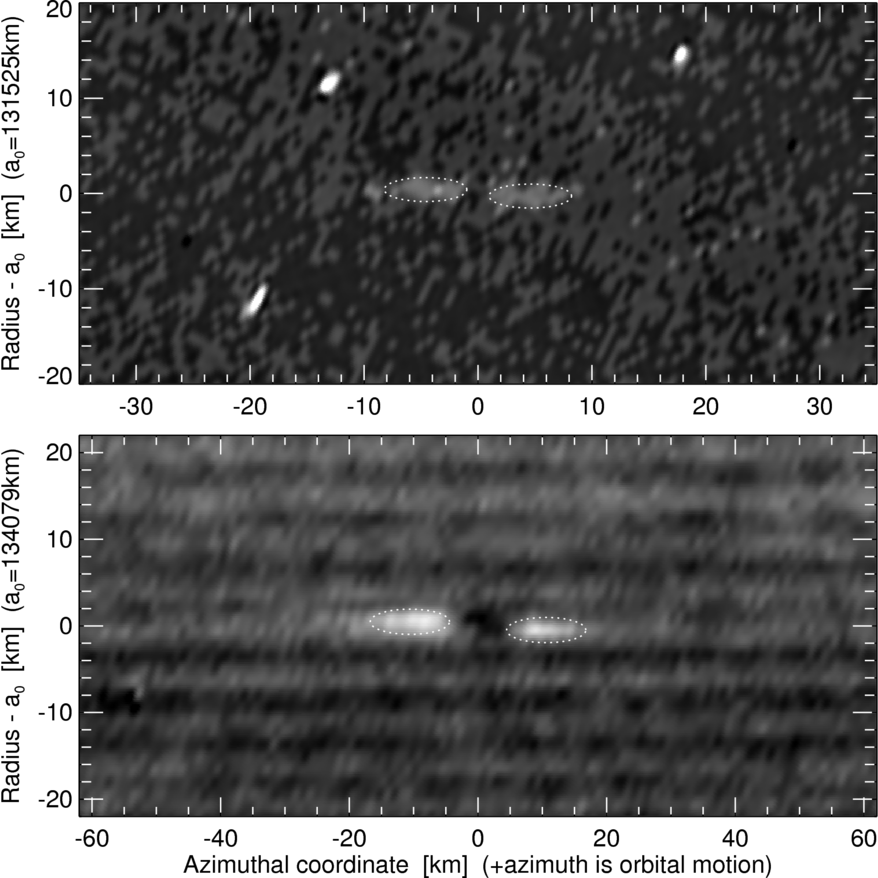

Propeller Close Up

This set of Cassini spacecraft images shows a close-up view of two propeller structures in Saturn’s A ring. These images are part of a large view (see PIA10079) that captures eight new propeller-like features in what may be the propeller “hot zone” of Saturn’s rings.

Propellers were first discovered in Cassini images taken during Saturn orbit insertion in 2004. Propellers form around small moonlets that are not massive enough to clear out ring material, but are still able to push the ring particles into a shape reminiscent of an airplane propeller.

These pictures show two new propellers close up (one centered on each image). These images were put together from images in the Planetary Data System, a web site which archives and distributes scientific data from NASA planetary missions. The image on the top shows a propeller induced by a 150-meter (490-foot) moonlet (See PIA10079 for a global view; with this close up marked with a red box). Smaller bright spots in the image are artifacts. The image on the bottom shows another propeller located just outside of the Encke Gap. Fine horizontal stripes seen in the image are wakes induced by the moon Pan.

In the top clear-filter image, taken during a stellar occultation on Aug. 20, 2005, the Cassini spacecraft narrow-angle camera observed the unlit side of the rings, with a phase angle of 126 degrees. The images were taken at 1 minute intervals with 0.05 seconds exposure time. Image resolution is 1 kilometer (0.6 miles) per pixel. The bottom clear-filter image was taken few hours later with 2 seconds exposure time. Image resolution is 1.5 kilometer (1 mile) per pixel.

The Cassini-Huygens mission is a cooperative project of NASA, the European Space Agency and the Italian Space Agency. The Jet Propulsion Laboratory, a division of the California Institute of Technology in Pasadena, manages the mission for NASA’s Science Mission Directorate, Washington, D.C. The Cassini orbiter was designed, developed and assembled at JPL.

Credit: NASA/JPL/Space Science Institute/University of Colorado